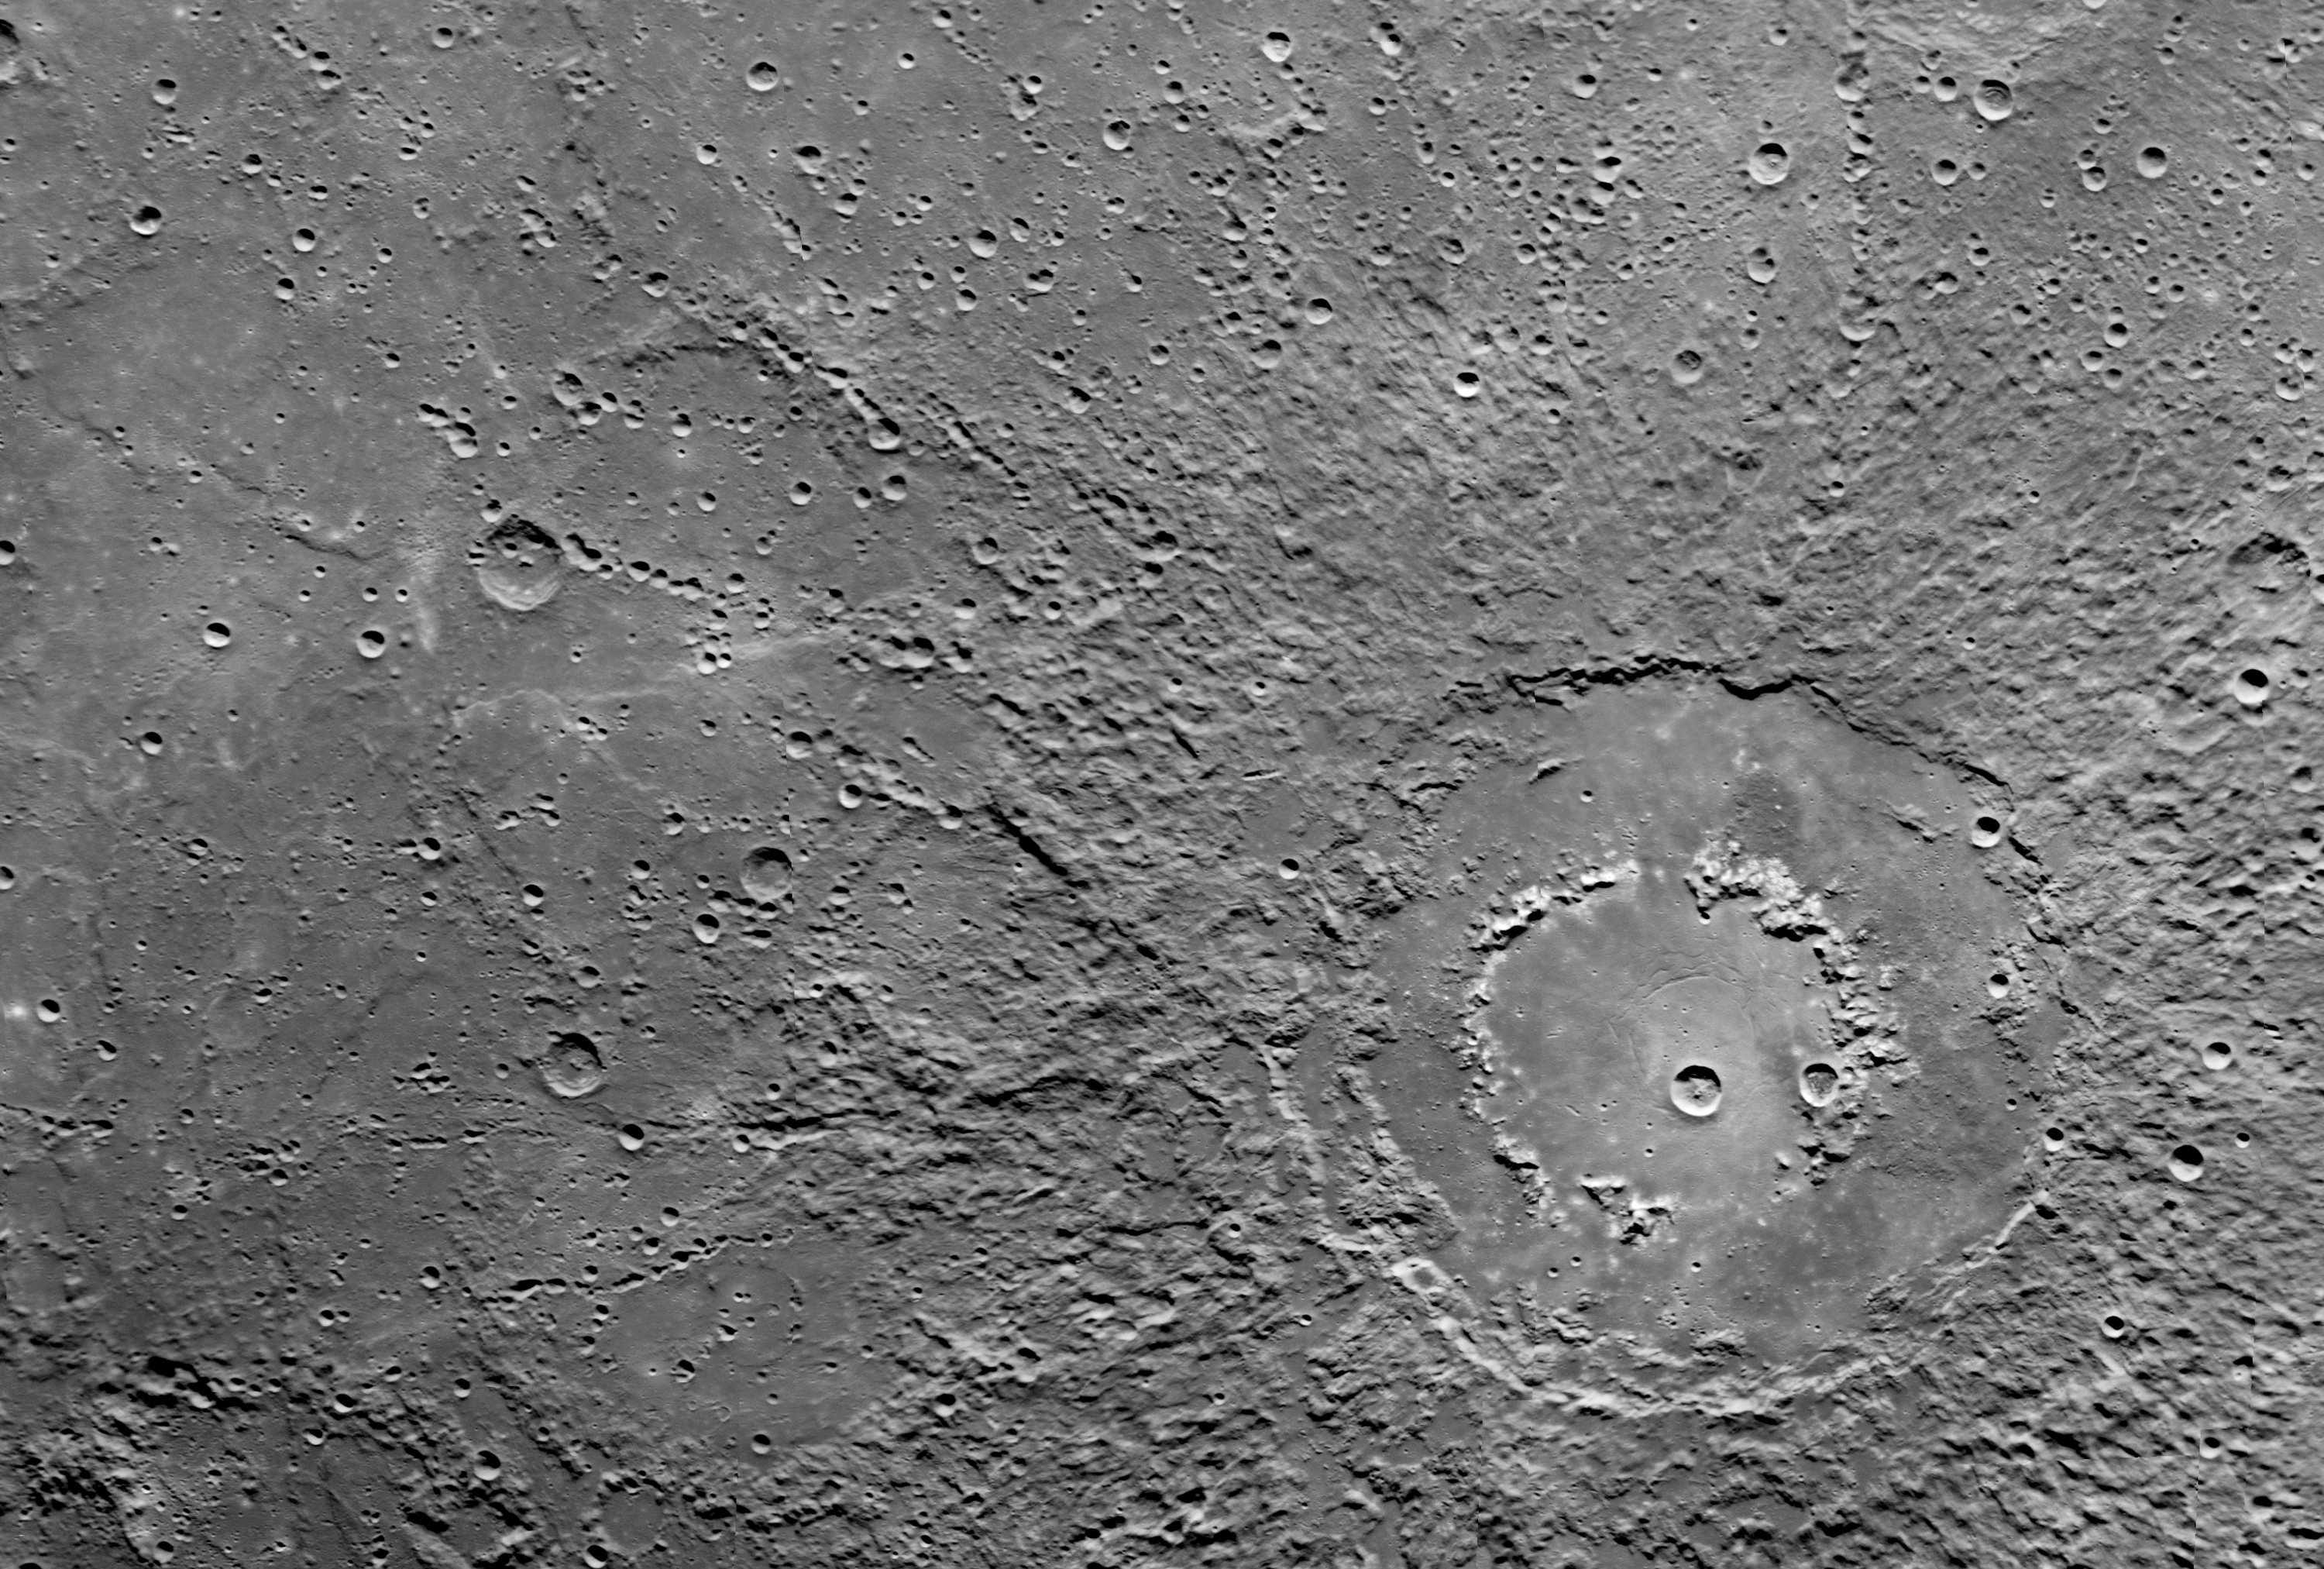

Double Ring Crater

This scene was imaged by MESSENGER’s Narrow Angle Camera (NAC) on the Mercury Dual Imaging System (MDIS) during the spacecraft’s flyby of Mercury on January 14, 2008. The scene is part of a mosaic that covers a portion of the hemisphere not viewed by Mariner 10 during any of its three flybys (1974-1975). The surface of Mercury is revealed at a resolution of about 250 meters/pixel (about 820 feet/pixel). For this image, the Sun is illuminating the scene from the top and north is to the left.

The outer diameter of the large double ring crater at the center of the scene is about 260 km (about 160 miles). The crater appears to be filled with smooth plains material that may be volcanic in nature. Multiple chains of smaller secondary craters are also seen extending radially outward from the double ring crater. Double or multiple rings form in craters with very large diameters, often referred to as impact basins. On Mercury, double ring basins begin to form when the crater diameter exceeds about 200 km (about 125 miles); at such an onset diameter the inner rings are typically low, partial, or discontinuous. The transition diameter at which craters begin to form rings is not the same on all bodies and, although it depends primarily on the surface gravity of the planet or moon, the transition diameter can also reveal important information about the physical characteristics of surface materials. Studying impact craters, such as this one, in the more than 1200 images returned from this flyby will provide clues to the physical properties of Mercury’s surface and its geological history.

These images are from MESSENGER, a NASA Discovery mission to conduct the first orbital study of the innermost planet, Mercury. For information regarding the use of images, see the MESSENGER image use policy.

Credit: NASA/Johns Hopkins University Applied Physics Laboratory/Carnegie Institution of Washington